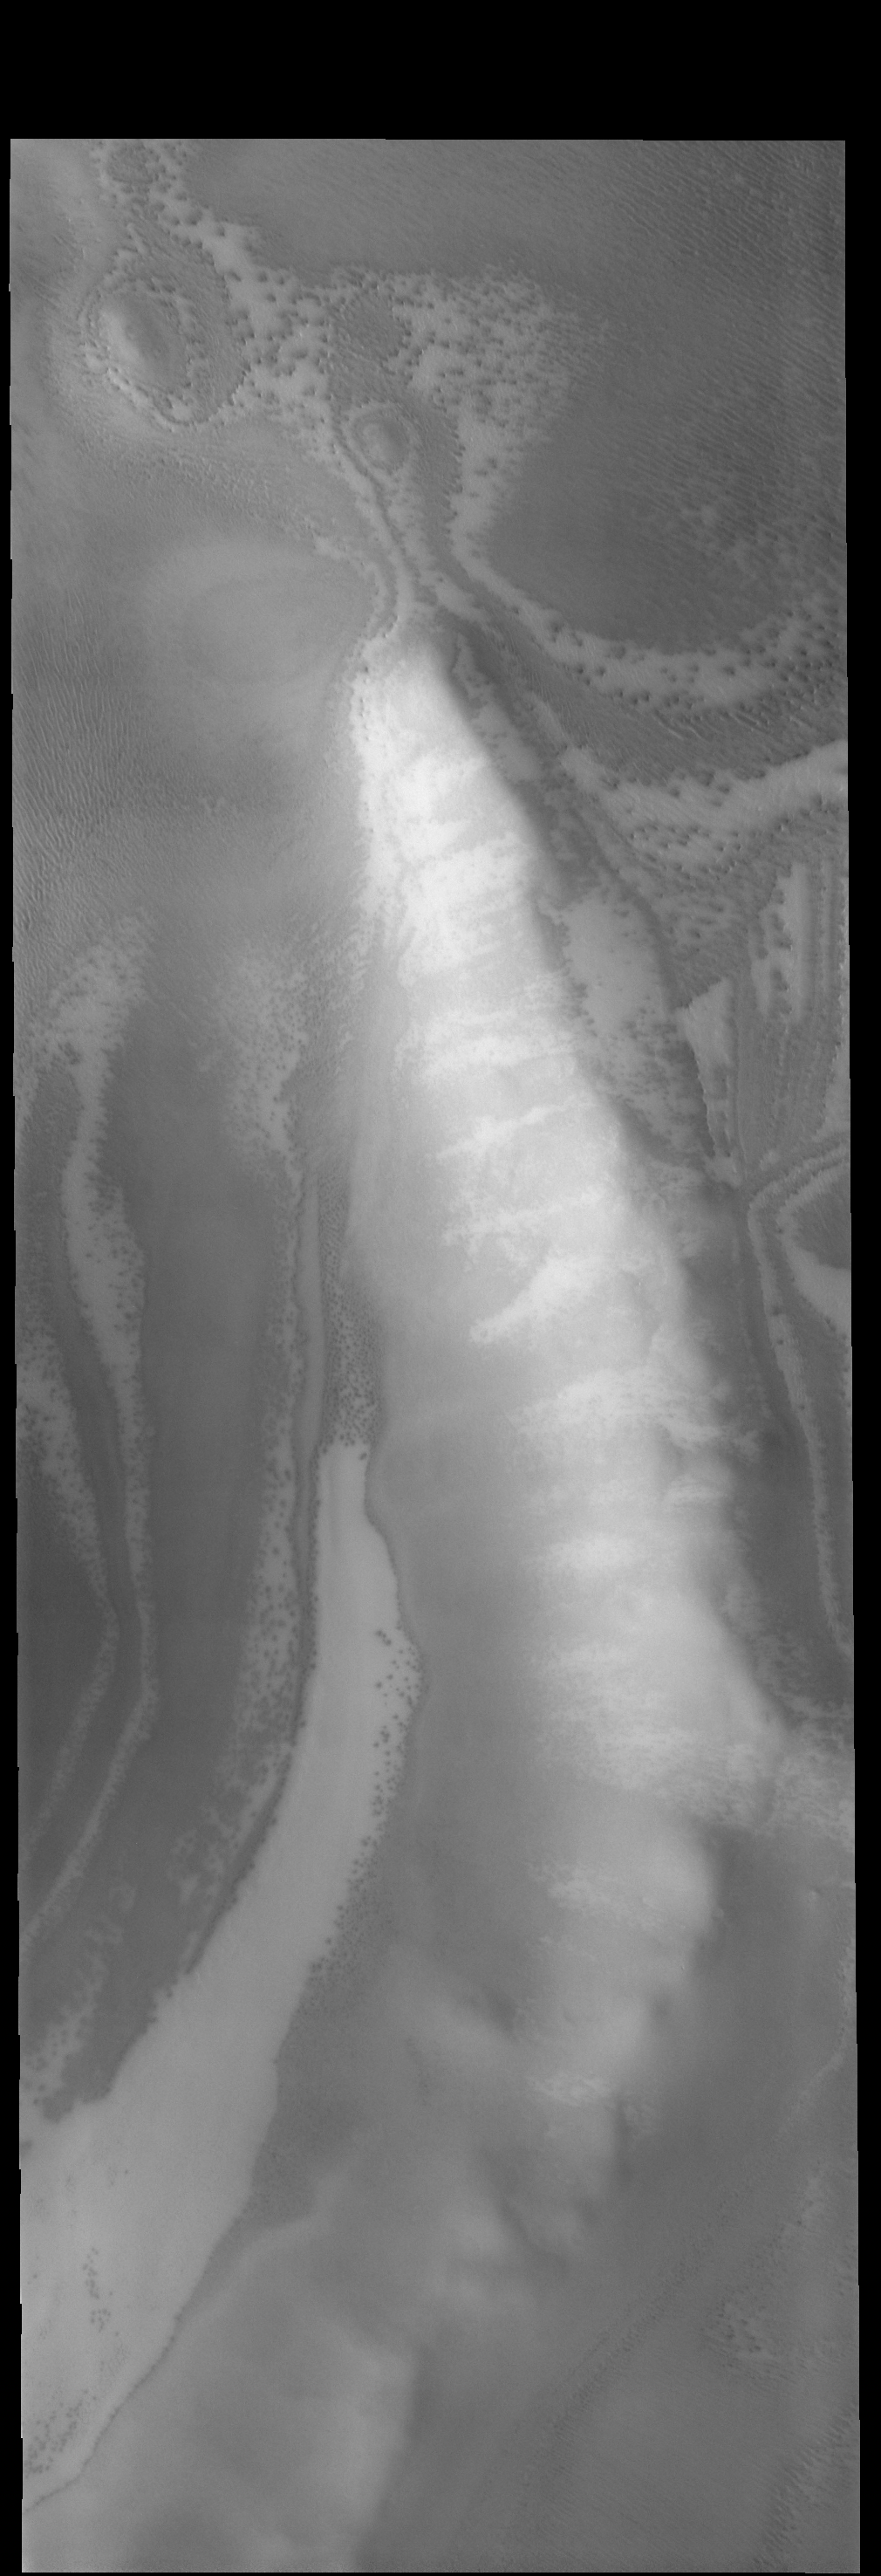

South Polar Crater

The ridge in today’s VIS image is the rim of a crater near the south polar cap.

Credit: NASA/JPL-Caltech/ASU